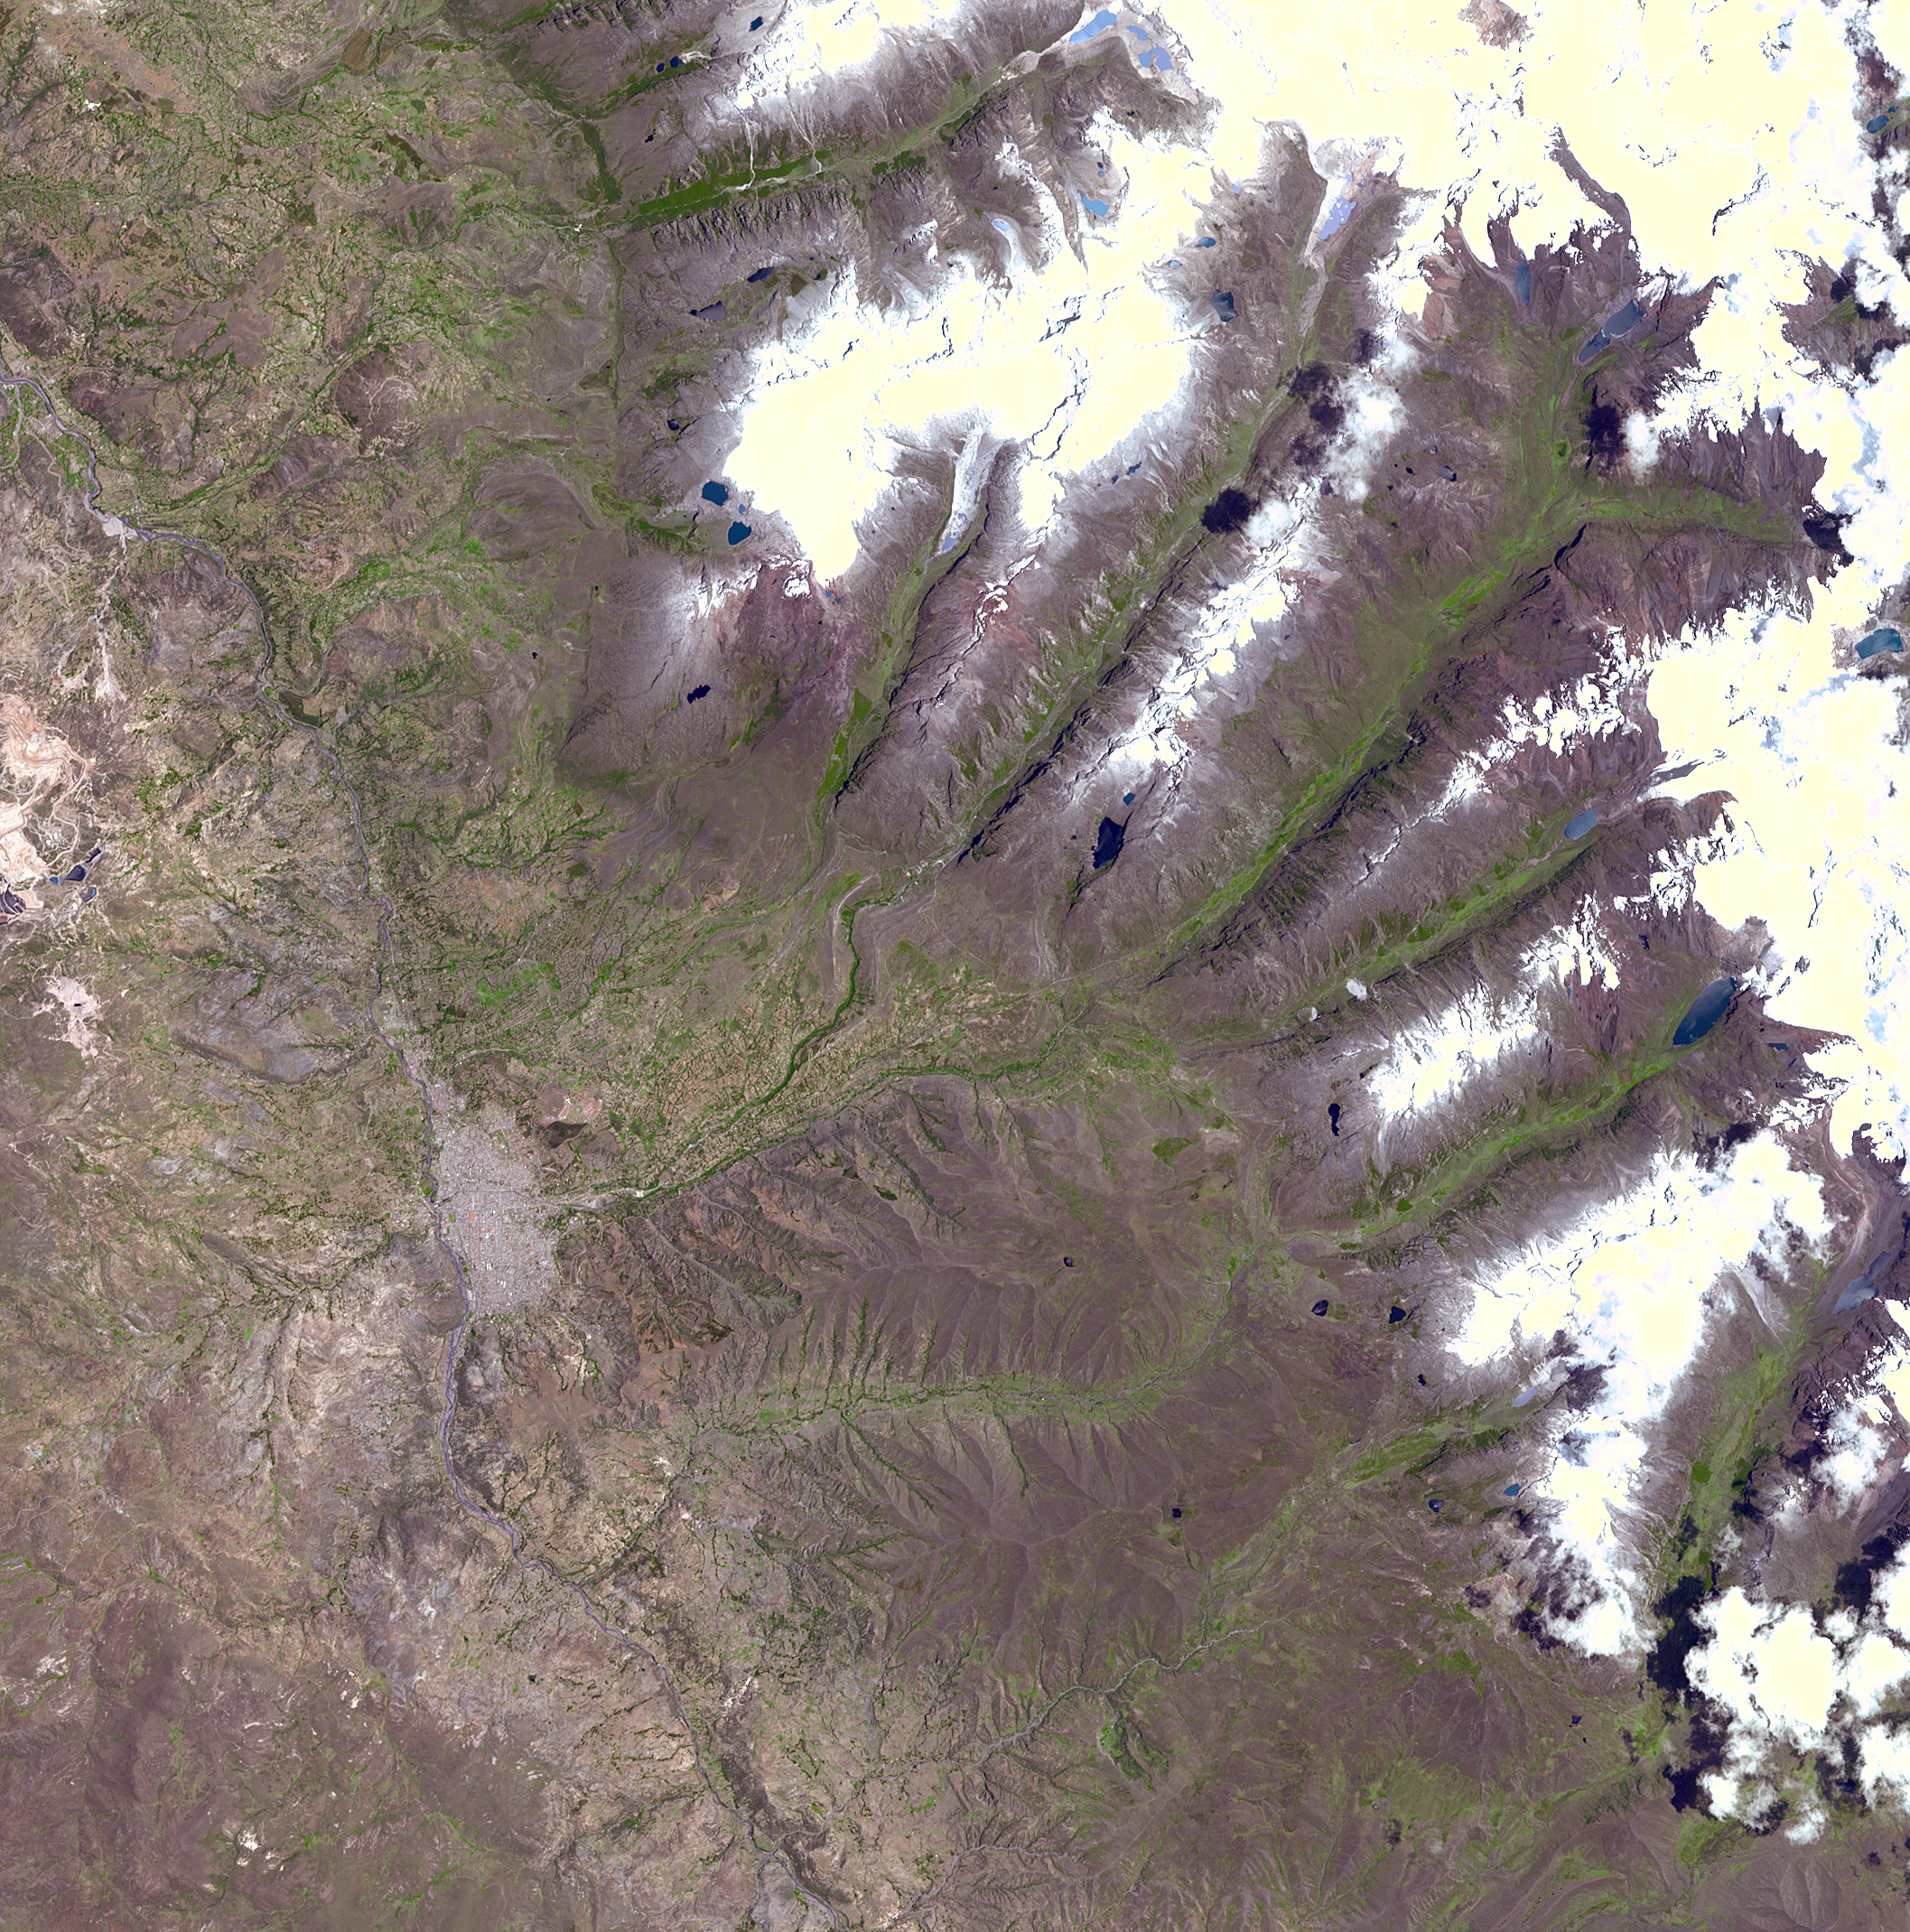

Huaraz, Peru

A chunk of glacier was threatening to fall into an Andean lake and cause major flooding in a Peruvian city of 60,000. A fissure has appeared in the glacier that feeds the Lake Palcacocha near the city of Huaraz, 270 km north of Lima. If the piece breaks off, ensuing floods would take 15 minutes to reach the city. In 1941, the lake overflowed and caused massive destruction, killing 7,000 people. The city can be seen in the left-center part of the image. Lake Palcacocha is in the upper right corner of the image at the head of a valley, below the snow and glacier cap. The ASTER instrument is being tasked to obtain current images of the glacier to help monitor the situation.

This image was acquired on November 5, 2001 by the Advanced Spaceborne Thermal Emission and Reflection Radiometer (ASTER) on NASA’s Terra satellite. With its 14 spectral bands from the visible to the thermal infrared wavelength region, and its high spatial resolution of 15 to 90 meters (about 50 to 300 feet), ASTER images Earth to map and monitor the changing surface of our planet.

ASTER is one of five Earth-observing instruments launched December 18, 1999, on NASA’s Terra satellite. The instrument was built by Japan’s Ministry of Economy, Trade and Industry. A joint U.S./Japan science team is responsible for validation and calibration of the instrument and the data products.

The broad spectral coverage and high spectral resolution of ASTER will provide scientists in numerous disciplines with critical information for surface mapping, and monitoring of dynamic conditions and temporal change. Example applications are: monitoring glacial advances and retreats; monitoring potentially active volcanoes; identifying crop stress; determining cloud morphology and physical properties; wetlands evaluation; thermal pollution monitoring; coral reef degradation; surface temperature mapping of soils and geology; and measuring surface heat balance. Dr. Anne Kahle at NASA’s Jet Propulsion Laboratory, Pasadena, California, is the U.S. Science team leader; Bjorn Eng of JPL is the project manager. The Terra mission is part of NASA’s Earth Science Enterprise, a long- term research effort to understand and protect our home planet. Through the study of Earth, NASA will help to provide sound science to policy and economic decision-makers so as to better life here, while developing the technologies needed to explore the universe and search for life beyond our home planet.

Size: 31.8 x 31.8 km (19.7 x 19.7 miles)

Location: 9.5 deg. South lat., 77.5 deg. West long.

Orientation: North at top

Image Data: ASTER bands 1,2, and 3.

Original Data Resolution: 15 m

Date Acquired: November 5, 2001

Credit: NASA/GSFC/METI/ERSDAC/JAROS, and U.S./Japan ASTER Science Team